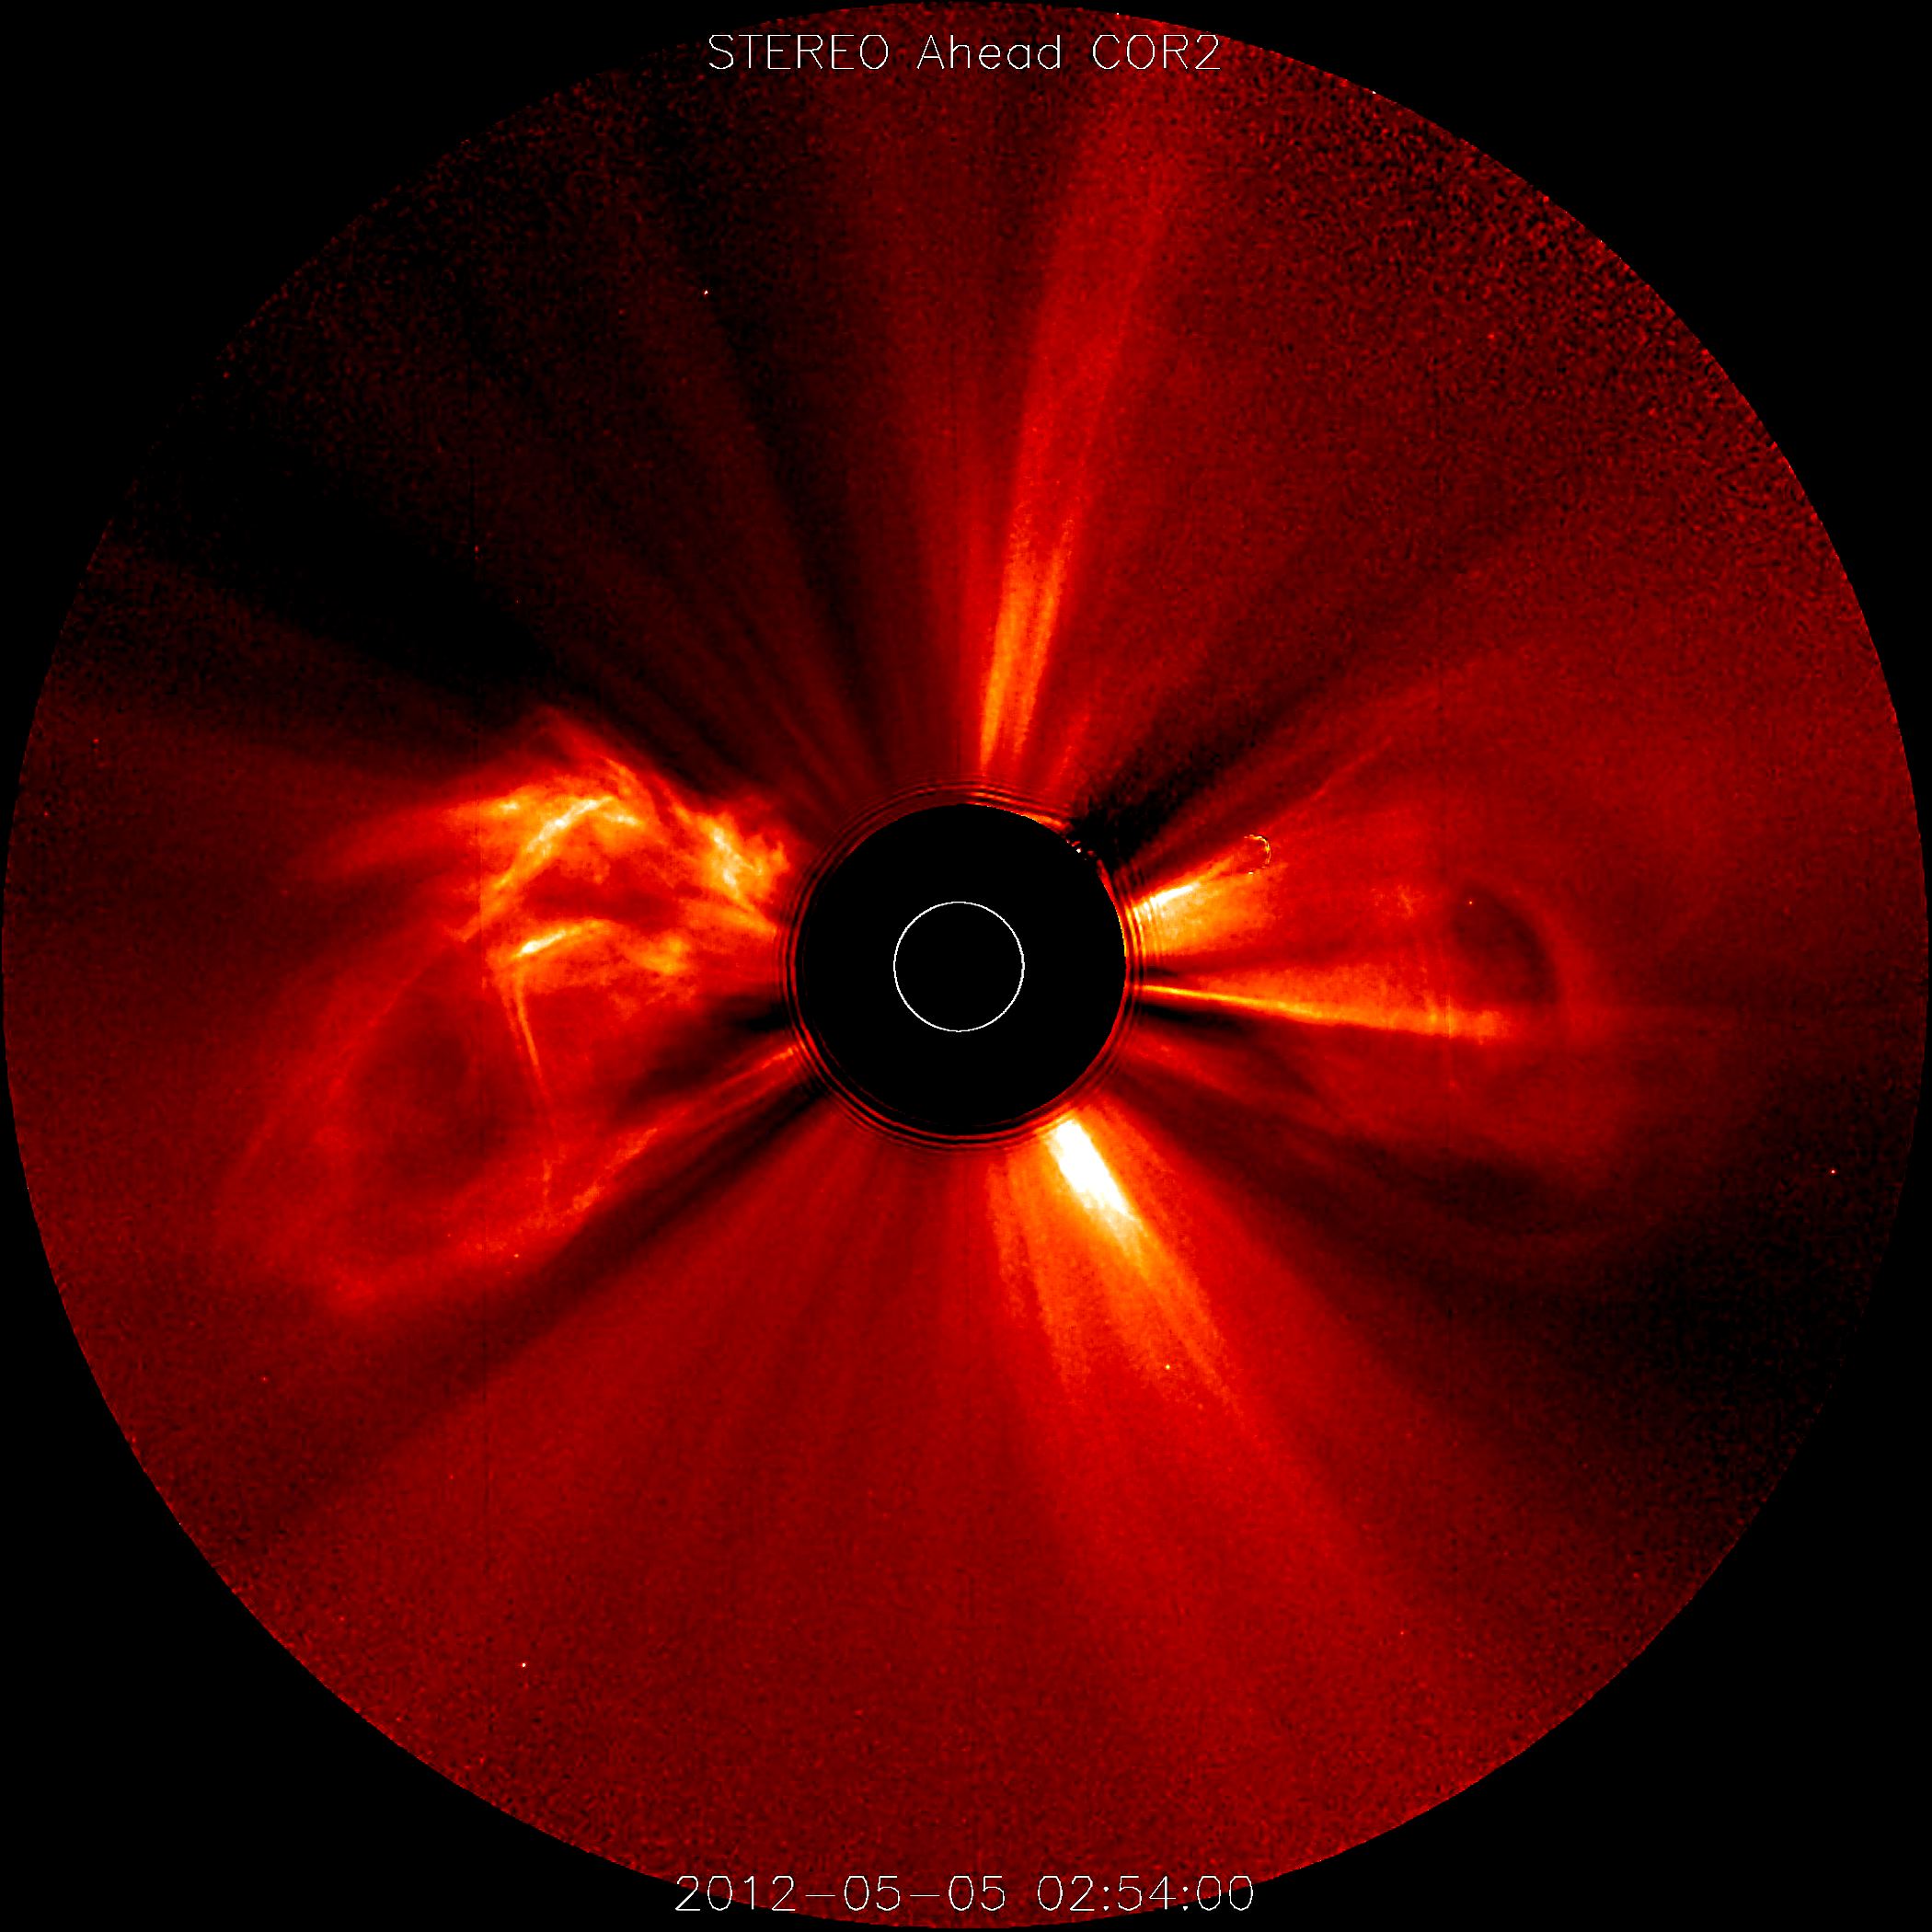

CME Cornucopia (May 11, 2012)

Nearly a dozen coronal mass ejections in less than four days (May 3-6, 2012) may serve as a reminder that the Sun is approaching its period of maximum activity, expected to peak next year. STEREO (Ahead) from its position over 100 degrees ahead of Earth, captured several major eruptions, with most of them heading way to the right (i.e., away from Earth). In these coronagraph images the Sun is represented by the white circle. The black occulting disk blocks out the Sun and some of the corona so that we can see the faint structures beyond that.

Credit: NASA/GSFC/SOHO